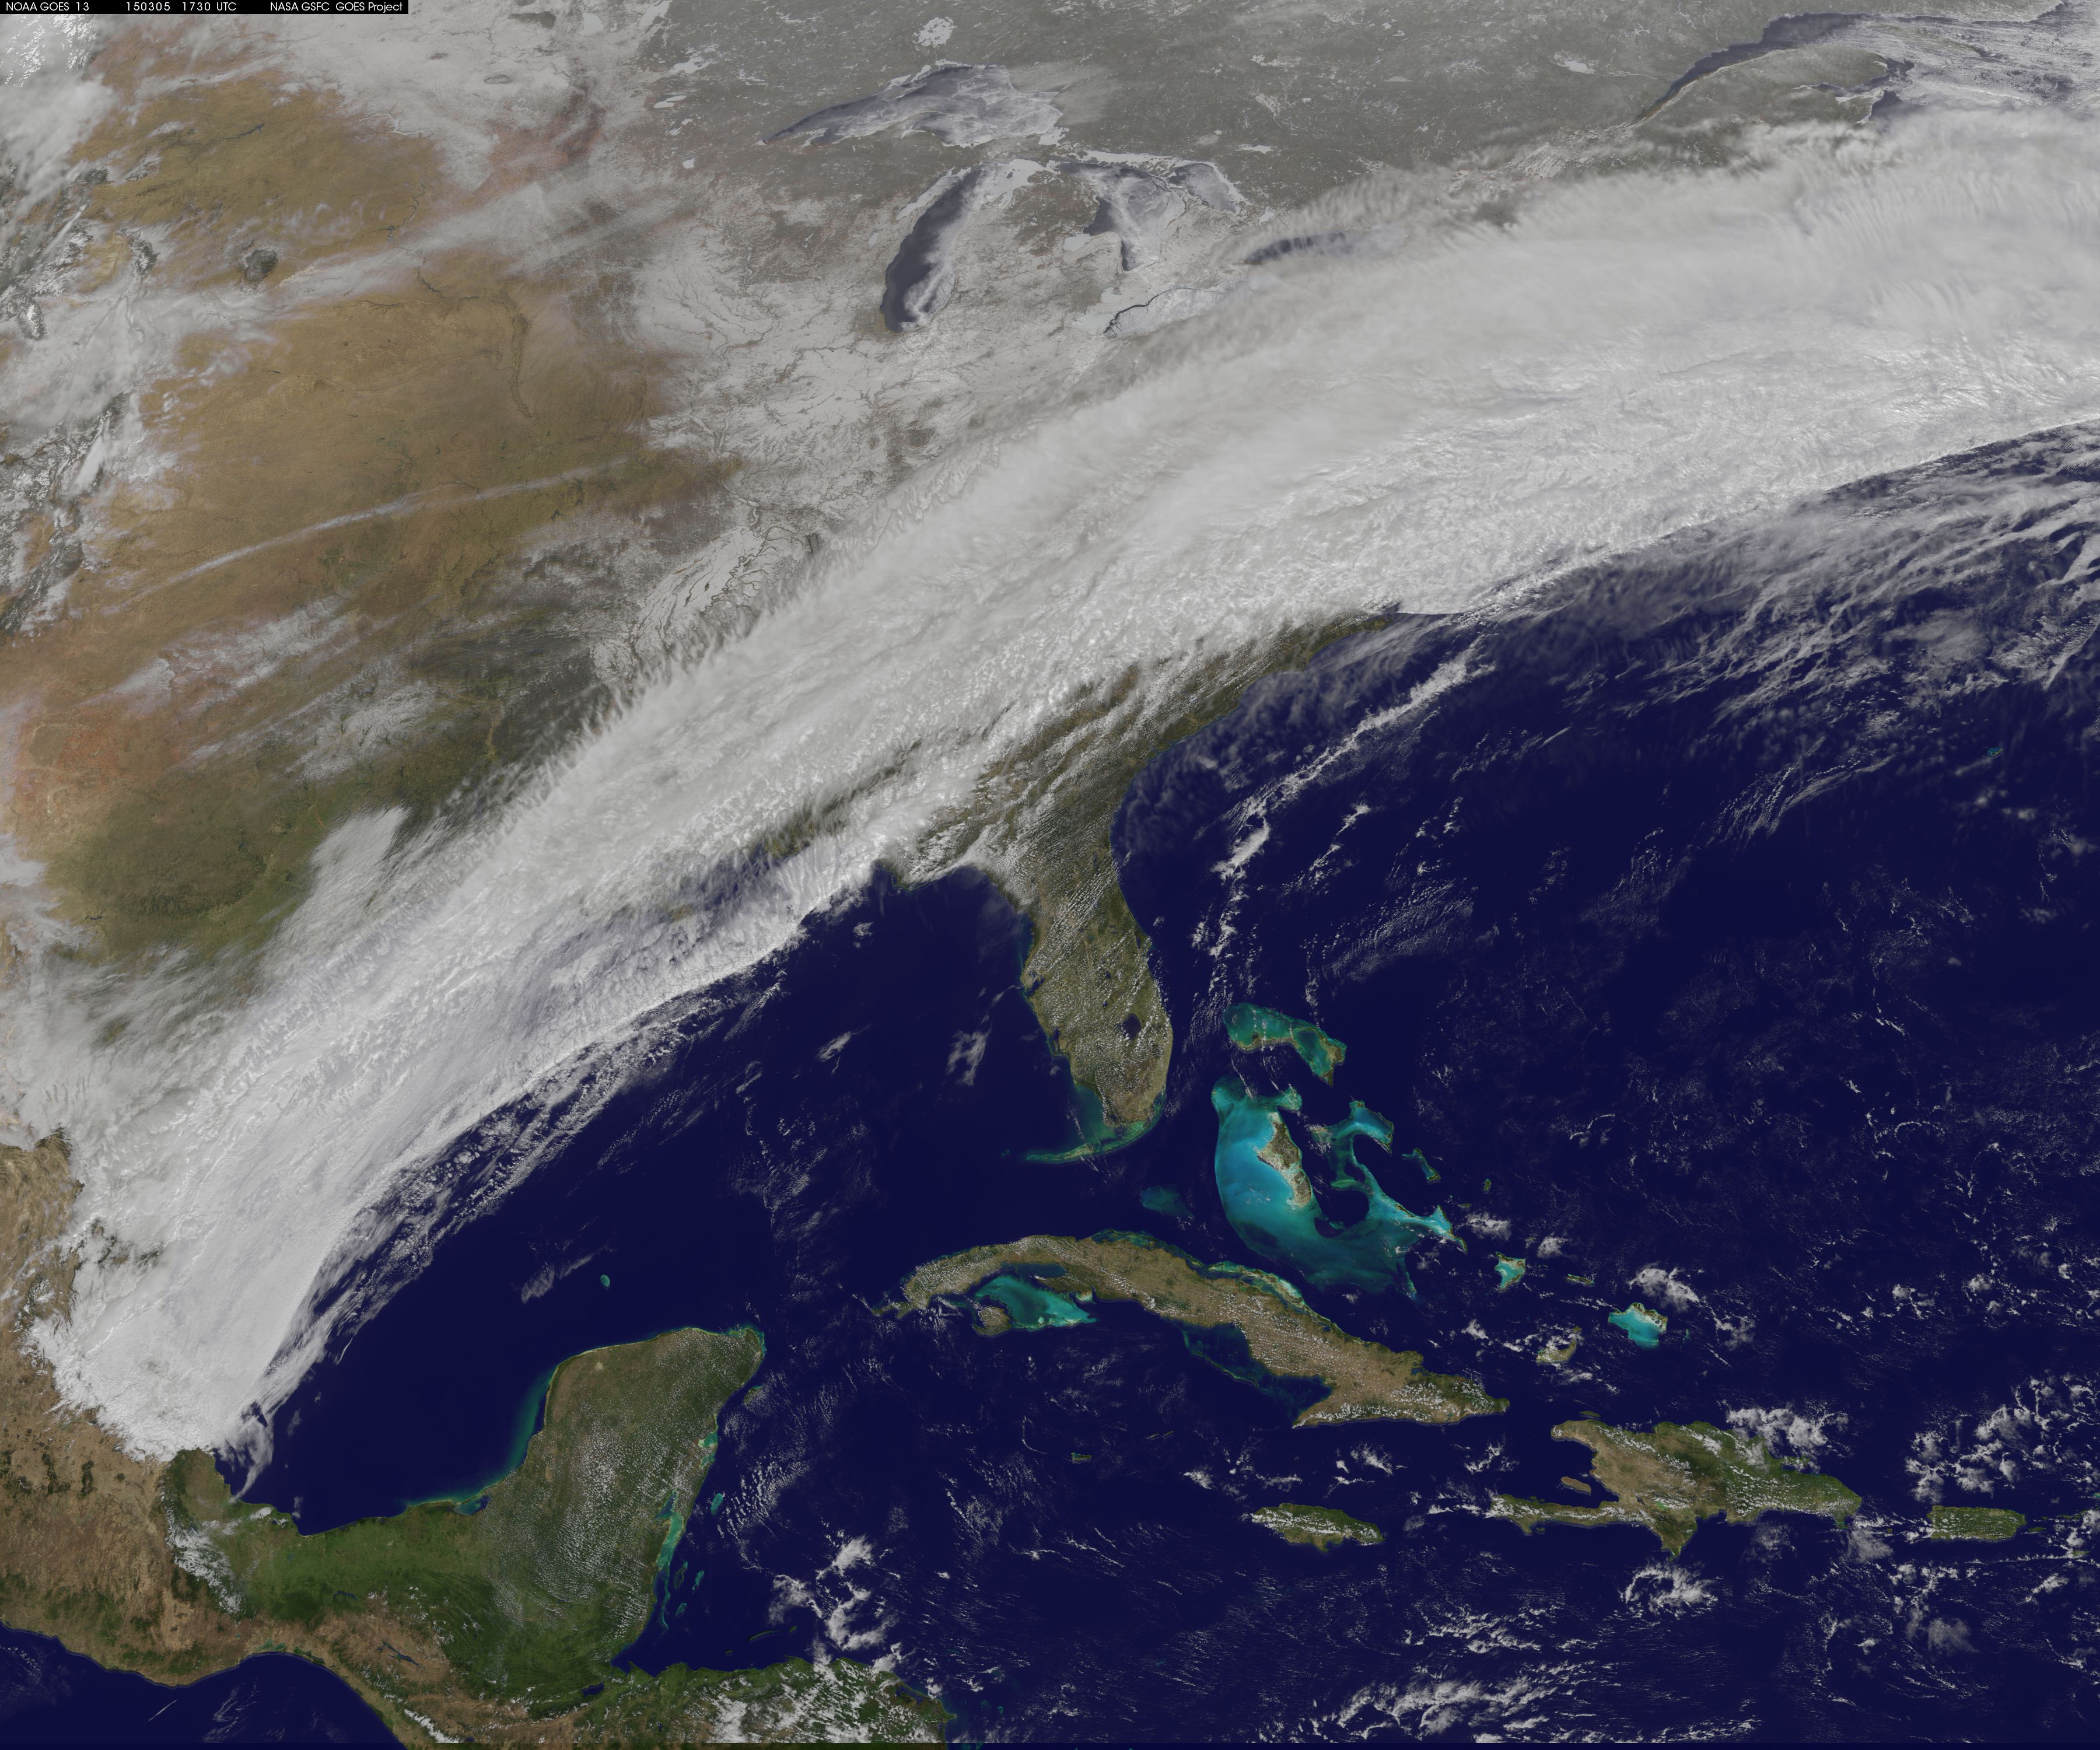

View from Space Shows Winter Storm Sweep Over U.S. East Coast

This GOES-East image from March 5 at 17:30 UTC (12:30 p.m. EST) shows clouds associated with a cold front push east and south that brought winter weather to the U.S. East Coast.

Credit: NASA/NOAA GOES Project